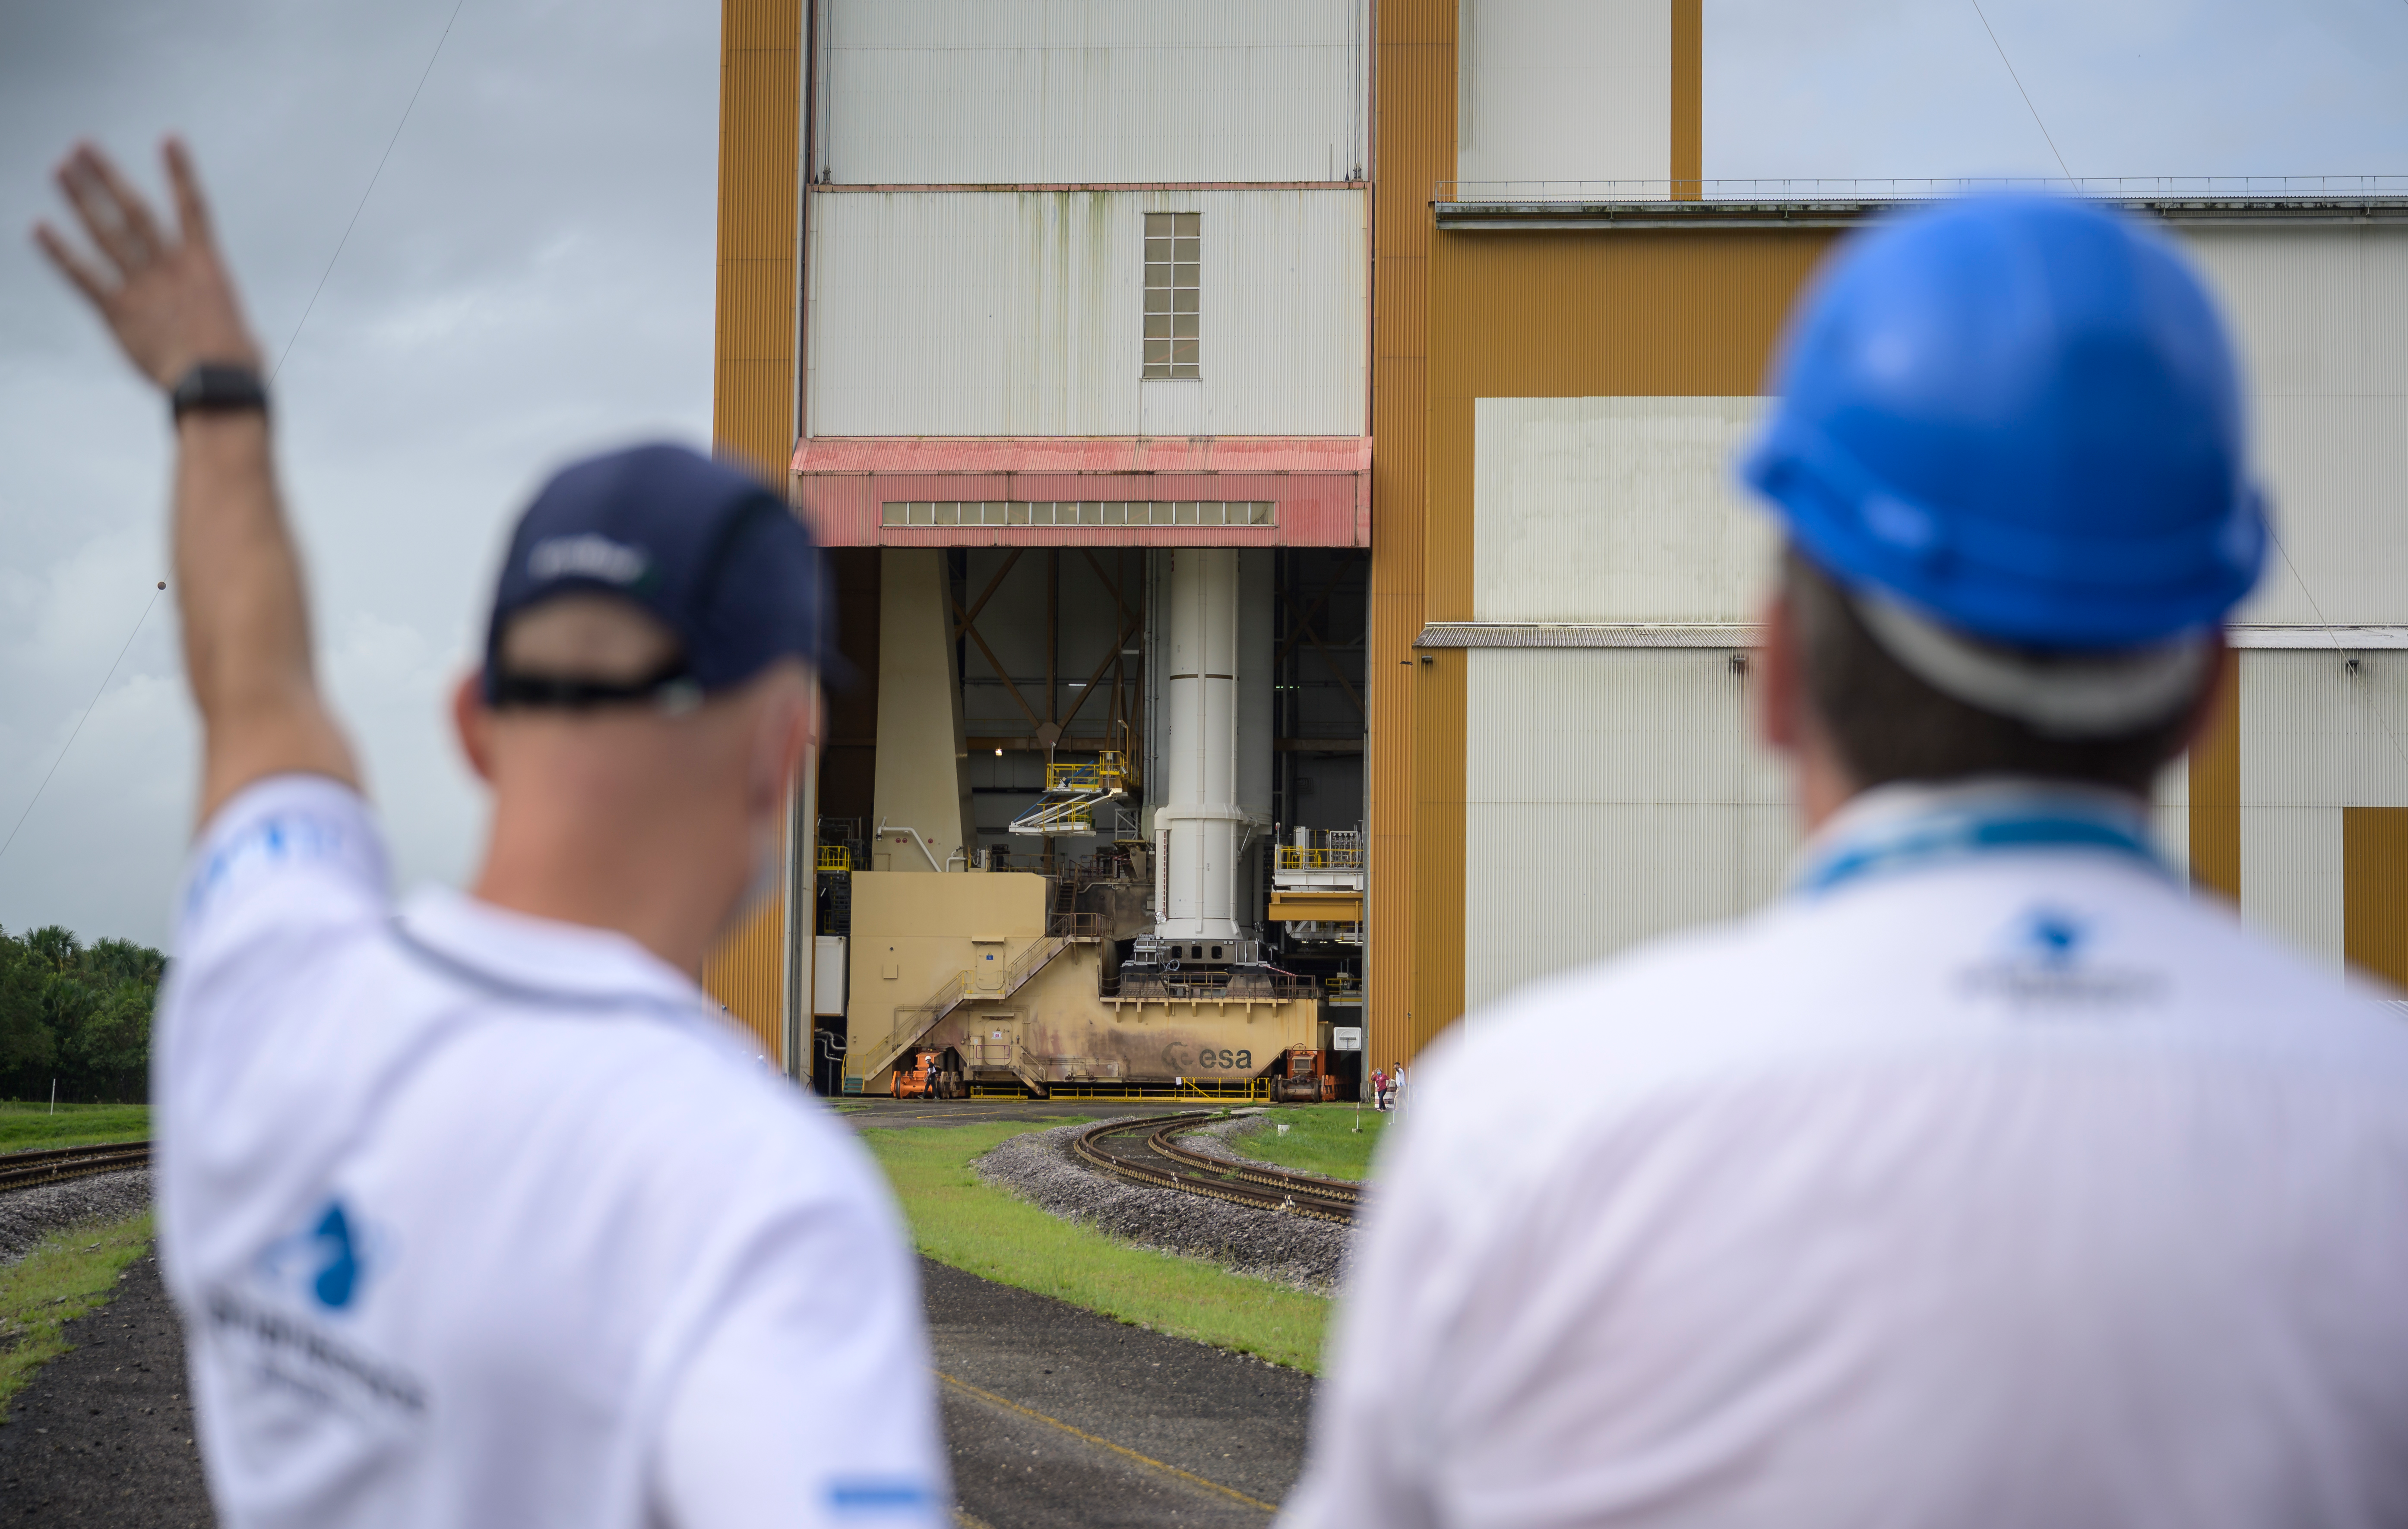

Ariane 5 Rollout with James Webb Space Telescope

Arianespace's Ariane 5 rocket with NASA’s James Webb Space Telescope onboard, is ready to be rolled out to the launch pad, Thursday, Dec. 23, 2021, at Europe’s Spaceport, the Guiana Space Center in Kourou, French Guiana. The James Webb Space Telescope (sometimes called JWST or Webb) is a large infrared telescope with a 21.3 foot (6.5 meter) primary mirror. The observatory will study every phase of cosmic history—from within our solar system to the most distant observable galaxies in the early universe.

Credit: NASA/Bill Ingalls